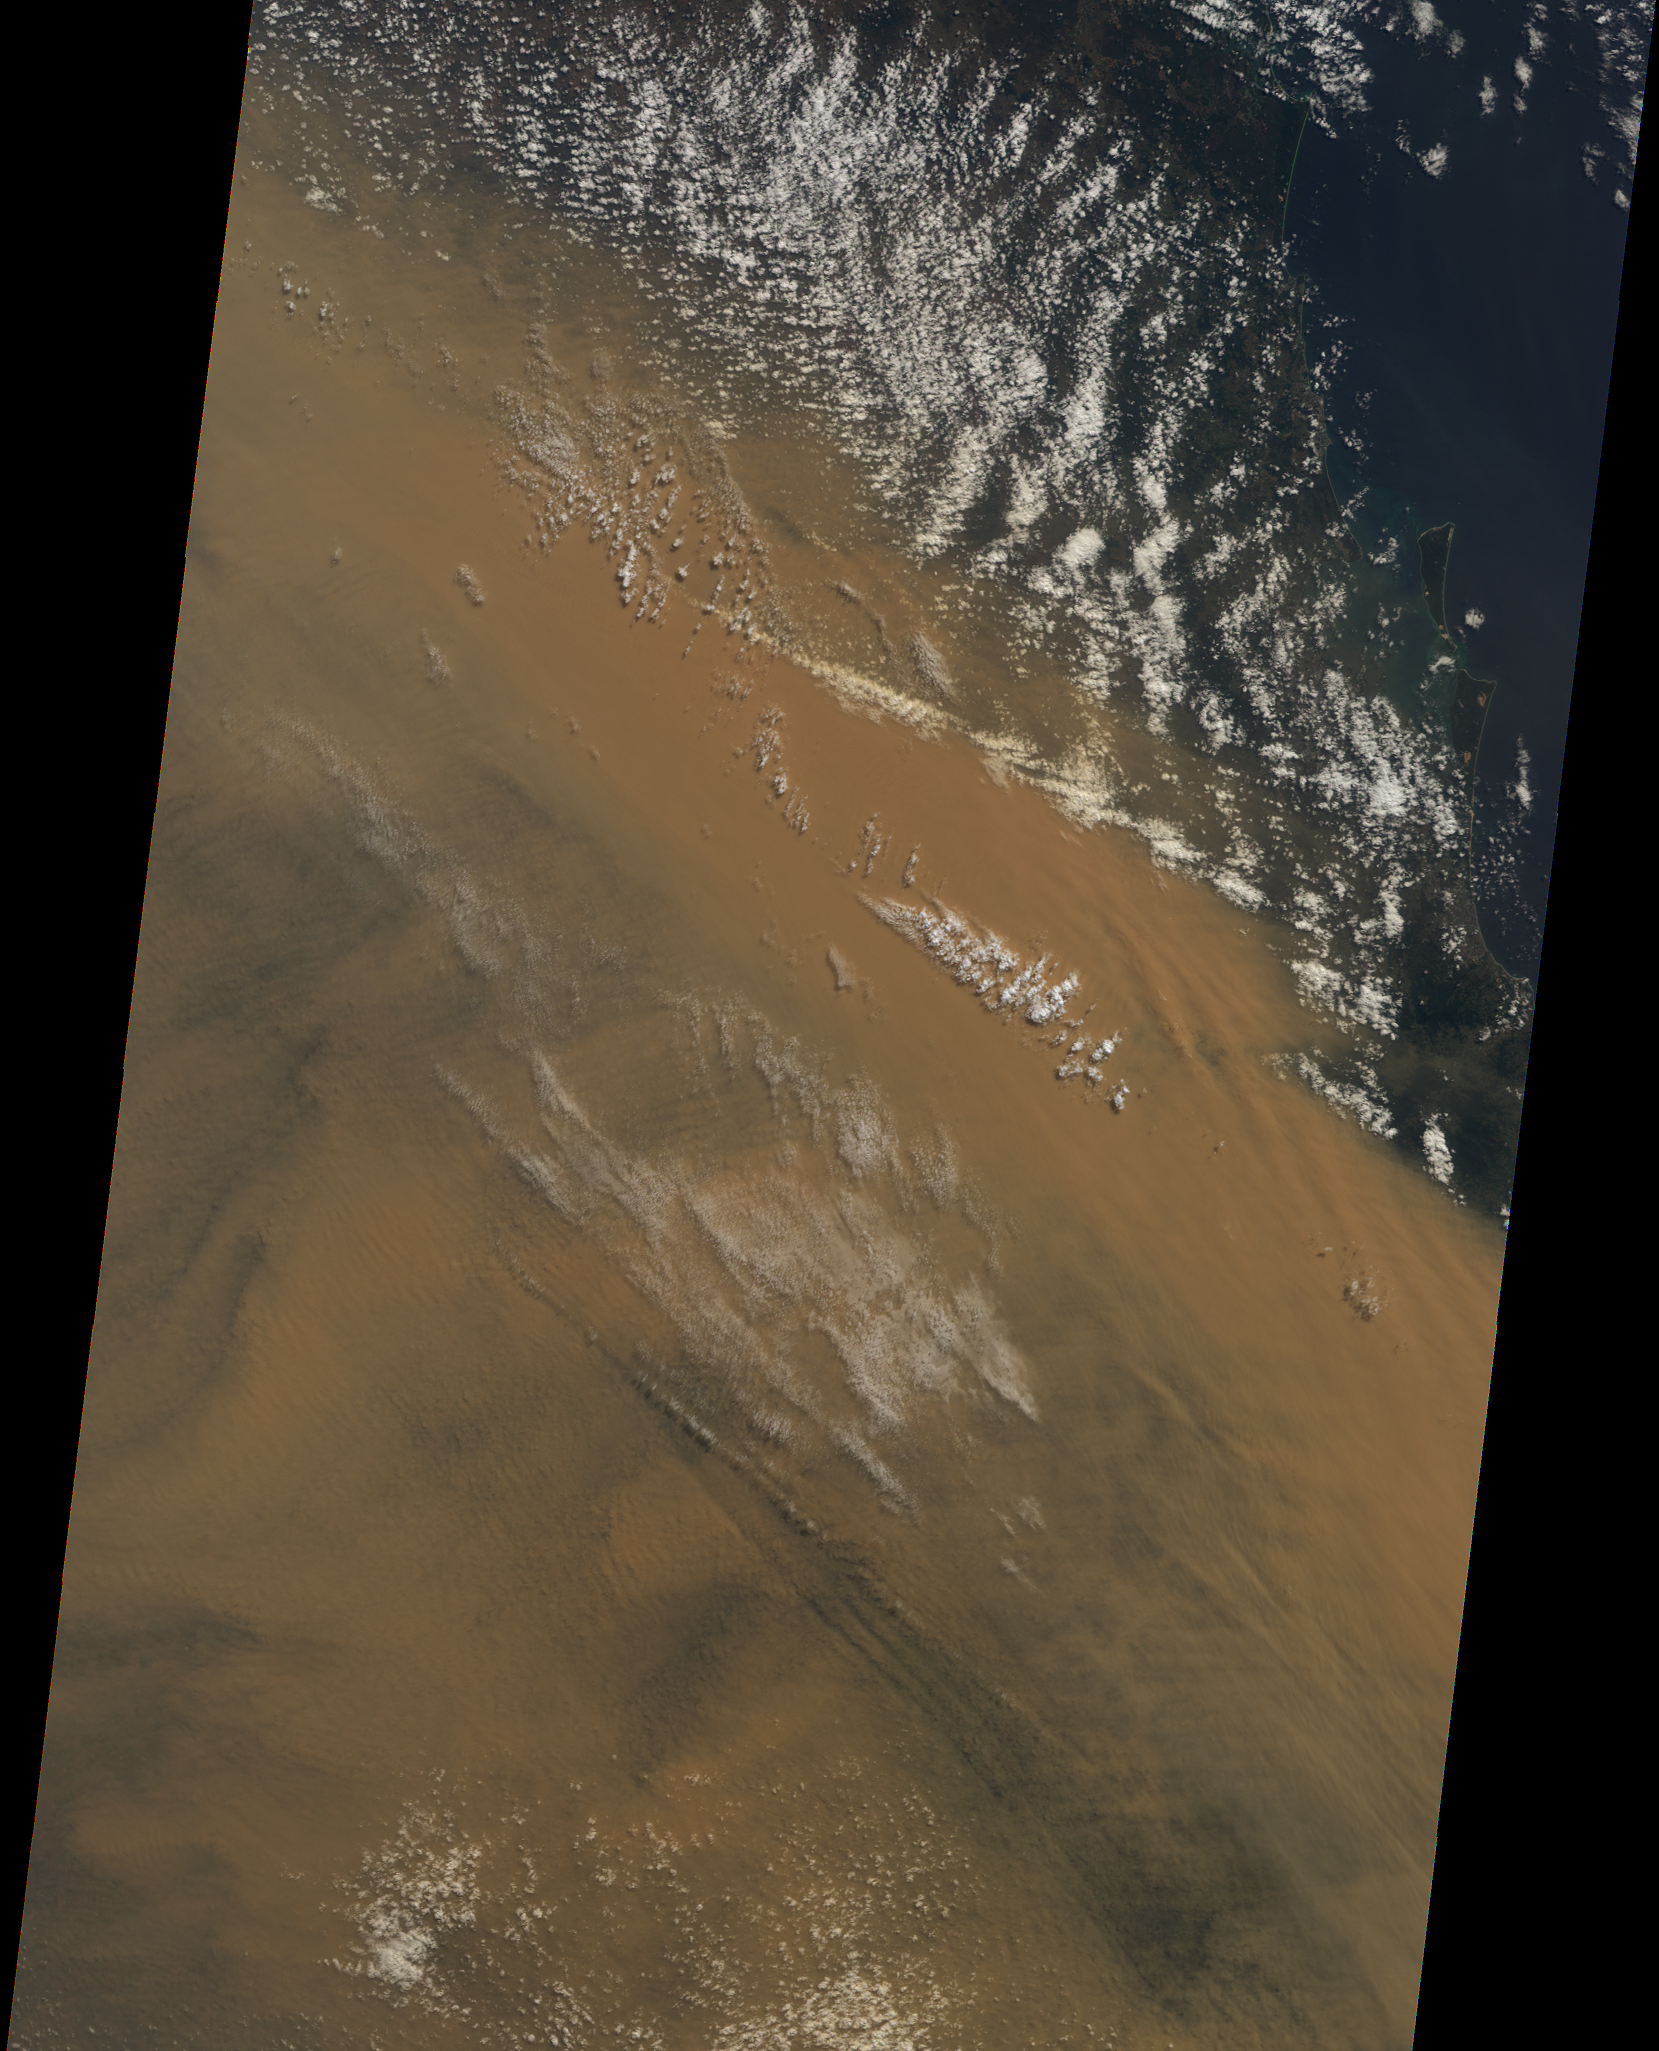

Massive Dust Storm over Australia

Powerful winds and dry conditions caused a massive blanket of dust from Australia’s Outback to spread eastward across Queensland and New South Wales. This image was acquired on September 22, 2009 from the nadir (vertical-viewing) camera of the Multi-angle Imaging SpectroRadiometer (MISR) instrument on NASA’s Terra satellite. The width of the scene is 380 km and the extent from north to south is 564 km. Moreton and North Stradbroke Islands are visible in the eastern portion of the image, about one-third of the way down from the northern edge. These islands are located just off Australia’s eastern coast, near the city of Brisbane. This image is from Terra orbit 51939

MISR was built and is managed by NASA’s Jet Propulsion Laboratory, Pasadena, Calif., for NASA’s Science Mission Directorate, Washington, DC. The Terra satellite is managed by NASA’s Goddard Space Flight Center, Greenbelt, Md. JPL is a division of the California Institute of Technology.

Credit: NASA/GSFC/LaRC/JPL, MISR Team